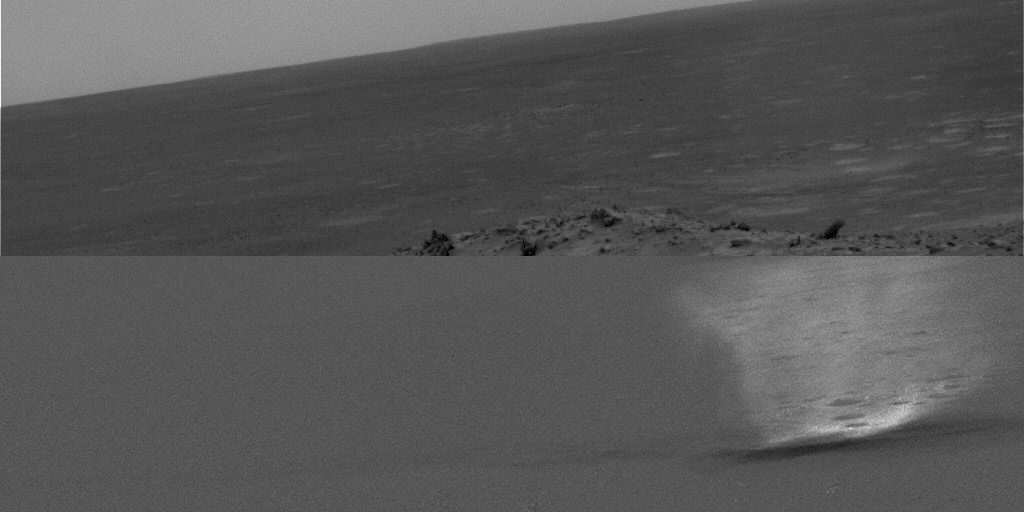

Gusev Dust Devil Movie, Sol 456 (Plain and Isolated)

This movie clip shows a dust devil scooting across a plain inside Gusev Crater on Mars as seen from the NASA rover Spirit’s hillside vantage point during the rover’s 456th martian day, or sol (April 15, 2005). The individual images were taken about 20 seconds apart by Spirit’s navigation camera. Each frame in this movie has the raw image on the top half and a processed version in the lower half that enhances contrast and removes stationary objects, producing an image that is uniformly gray except for features that change from frame to frame.

The movie results from a new way of watching for dust devils, which are whirlwinds that hoist dust from the surface into the air. Spirit began seeing dust devils in isolated images in March 2005. At first, the rover team relied on luck. It might catch a dust devil in an image or it might miss by a few minutes. Using the new detection strategy, the rover takes a series of 21 images. Spirit sends a few of them to Earth, as well as little thumbnail images of all of them. Team members use the 3 big images and all the small images to decide whether the additional big images have dust devils. For this movie, they specifically told Spirit to send back frames that they knew had dust devils.

Scientists expected dust devils since before Spirit landed. The landing area inside Gusev Crater is filled with dark streaks left behind when dust devils pick dust up from an area. It is also filled with bright “hollows,” which are dust-filled miniature craters. Dust covers most of the terrain. Winds flow into and out of Gusev crater every day. The Sun heats the surface so that the surface is warm to the touch even though the atmosphere at 2 meters (6 feet) above the surface would be chilly. That temperature contrast causes convection. Mixing the dust, winds, and convection should trigger dust devils.

Scientists will use the images to study several things. Tracking the dust devils tells which way the wind blows at different times of day. Statistics on the size of typical dust devils will help with estimates of how much dust they pump into the atmosphere every day. By watching individual dust devils change as they go over more-dusty and less-dusty terrain, researchers can learn about the turbulent motion near the surface. Ultimately, that motion of wind and dust near the surface relates these small dust devils with Mars’ large dust storms.

Credit: NASA/JPL